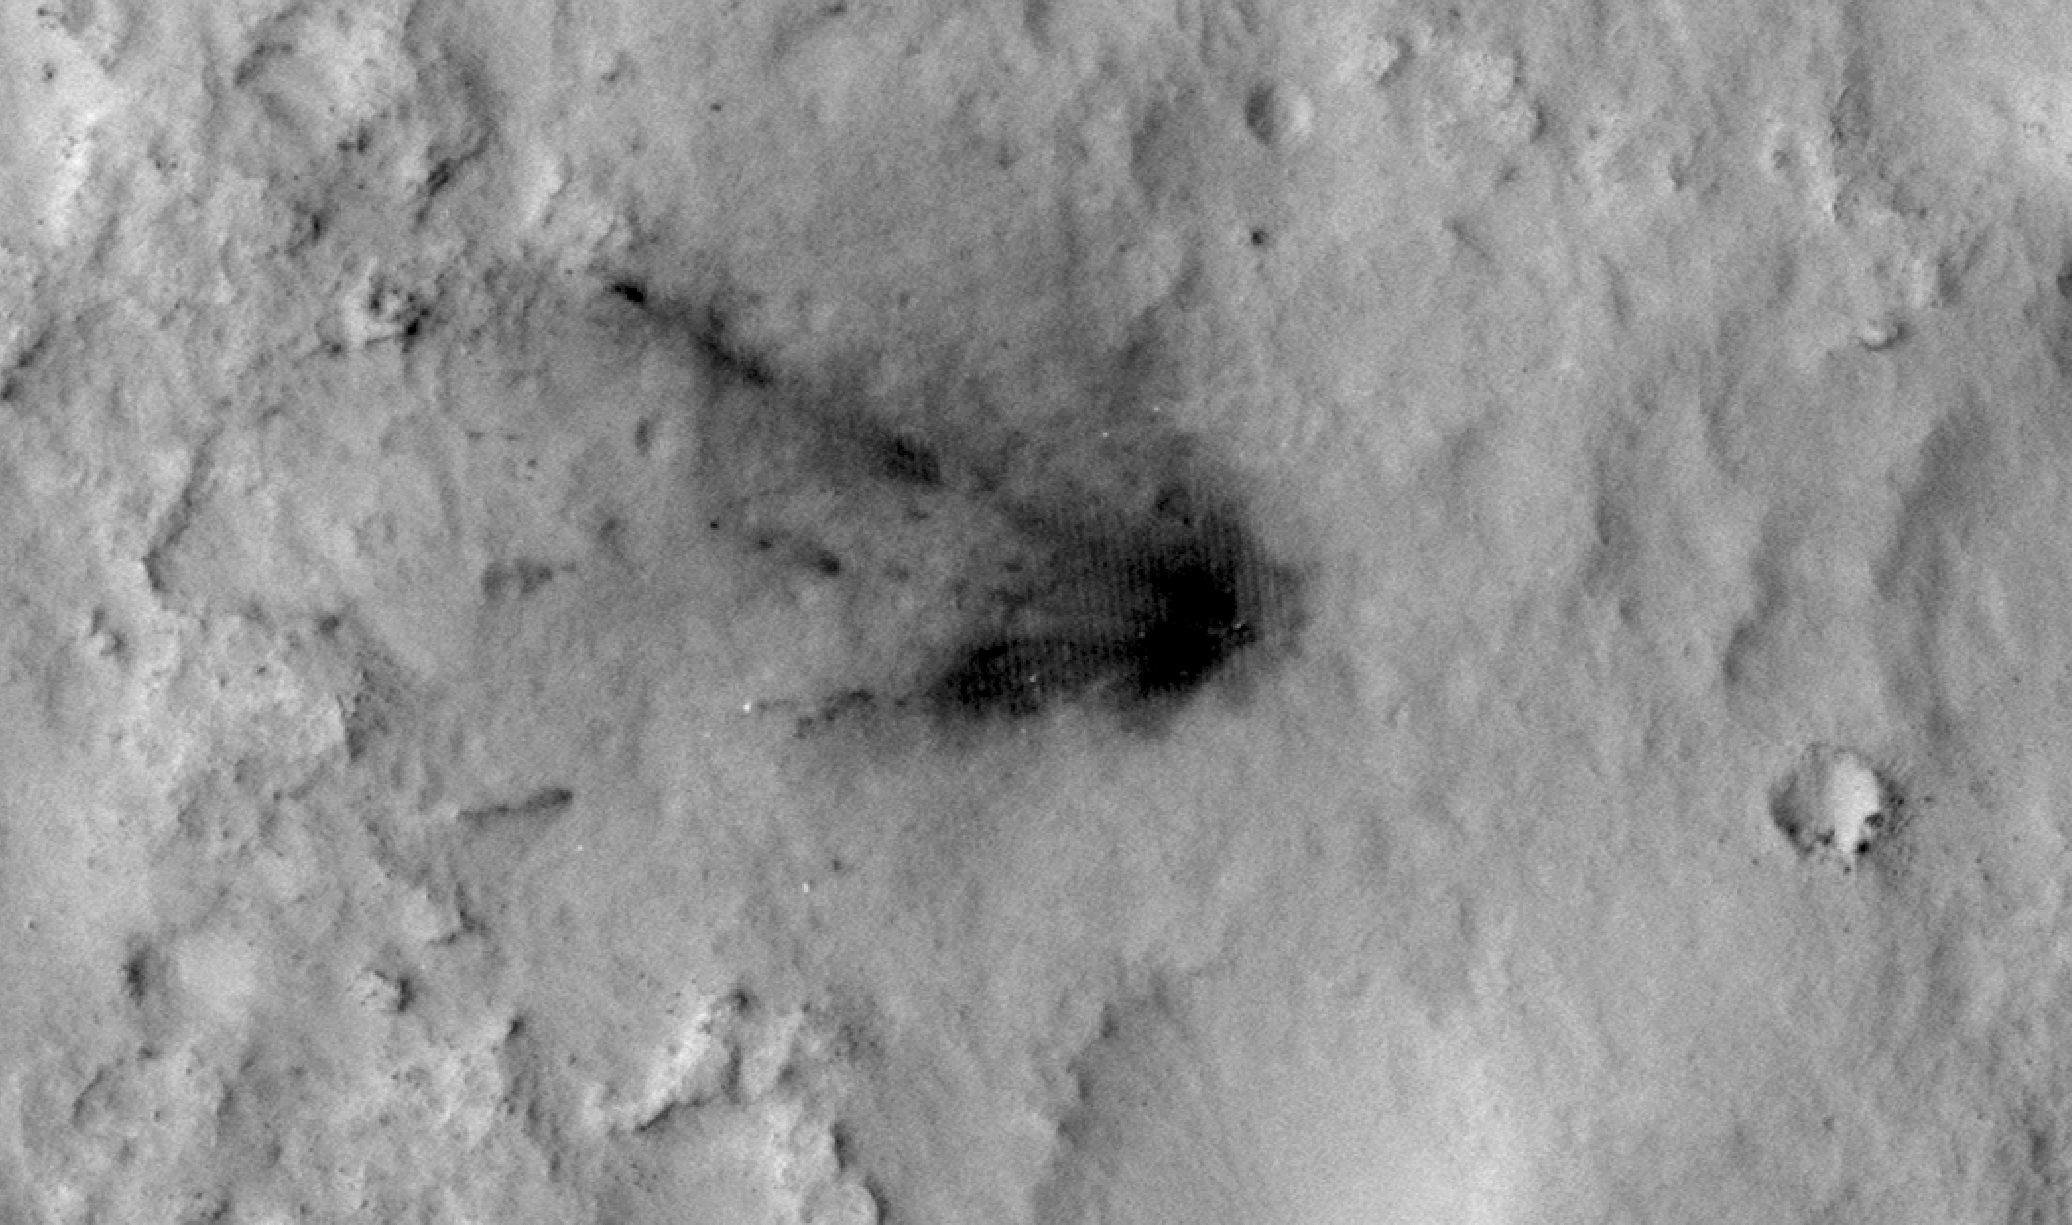

Changes in Scars From 2012 Mars Landing

Main Animation

Figure 1

Figure 2

Figure 3

Spacecraft that land in dusty areas of Mars create dark blast zone patterns where bright dust is blown away by the landing. Monitoring with the High Resolution Imaging Science Experiment (HiRISE) camera on NASA’s Mars Reconnaissance Orbiter shows these dark patterns fade over time in a surprising way. Four sequences of images span two-and-a-half years beginning in the week after the August 2012 landing of NASA’s Curiosity Mars rover inside Gale Crater.

The first series shows a repeating sequence of seven images of the scar where the Mars Science Laboratory’s descent stage hit the ground. The descent stage, or “sky crane,” had lowered Curiosity onto the ground and then flown approximately 2,100 feet (650 meters) away and impacted the ground. The fading of the dark blast zone resembles what has been observed at other Mars landing sites, presumably because bright dust is settling on the surface and masking the blast zones. Scientists thought they could model this fading and predict how long it would take for the patterns to disappear entirely. However, the most recent image, taken in February 2015, shows that this blast zone is not fading as quickly as expected, and may even be darkening. This indicates that understanding is still incomplete about processes that move dust around on the Martian surface.

Figure 1 is a sequence showing the spacecraft’s back shell and parachute. Wind causes changes in the shape of the parachute as well as fading of the dark zone visible around the back shell in initial frames.

The Figure 2 sequence shows where the rover itself landed. Curiosity disappears after the first two of the seven frames because it drove away. Its wheel tracks heading generally east (toward the right) can be seen in subsequent frames, and they also fade over time.

Figure 3 is a five-frame sequence of the location where the spacecraft’s heat shield hit the ground.

The images in these sequences have not been adjusted for differences in viewing angle or lighting conditions. Without such image processing, some features on the ground appear to shift slightly from frame to frame.

The first image in each of the four sequences is from HiRISE observation ESP_028335_1755, taken on Aug. 12, 2012, six days after Curiosity’s landing. A different product from this observation, mapping where various hardware hit the ground, is at pia16001. Additional image products from this observation are available at http://www.uahirise.org/ESP_028335_1755.

Subsequent images in these sequences are from HiRISE observations ESP_028401_1755, on Aug. 17, 2012; ESP_030313_1755, on Jan. 13, 2013; ESP_034572_1755, on Dec. 11, 2013; ESP_036128_1755, from April 2014; ESP_037117_1755, from June 27, 2014; and ESP_036128_1755, from February 2015. The two observations in 2014 did not include the heat shield location.

HiRISE is one of six instruments on NASA’s Mars Reconnaissance Orbiter. The University of Arizona, Tucson, operates HiRISE, which was built by Ball Aerospace & Technologies Corp., Boulder, Colo. NASA’s Jet Propulsion Laboratory, a division of the California Institute of Technology in Pasadena, manages the Mars Reconnaissance Orbiter Project for NASA’s Science Mission Directorate, Washington.

Credit: NASA/JPL-Caltech/Univ. of Arizona